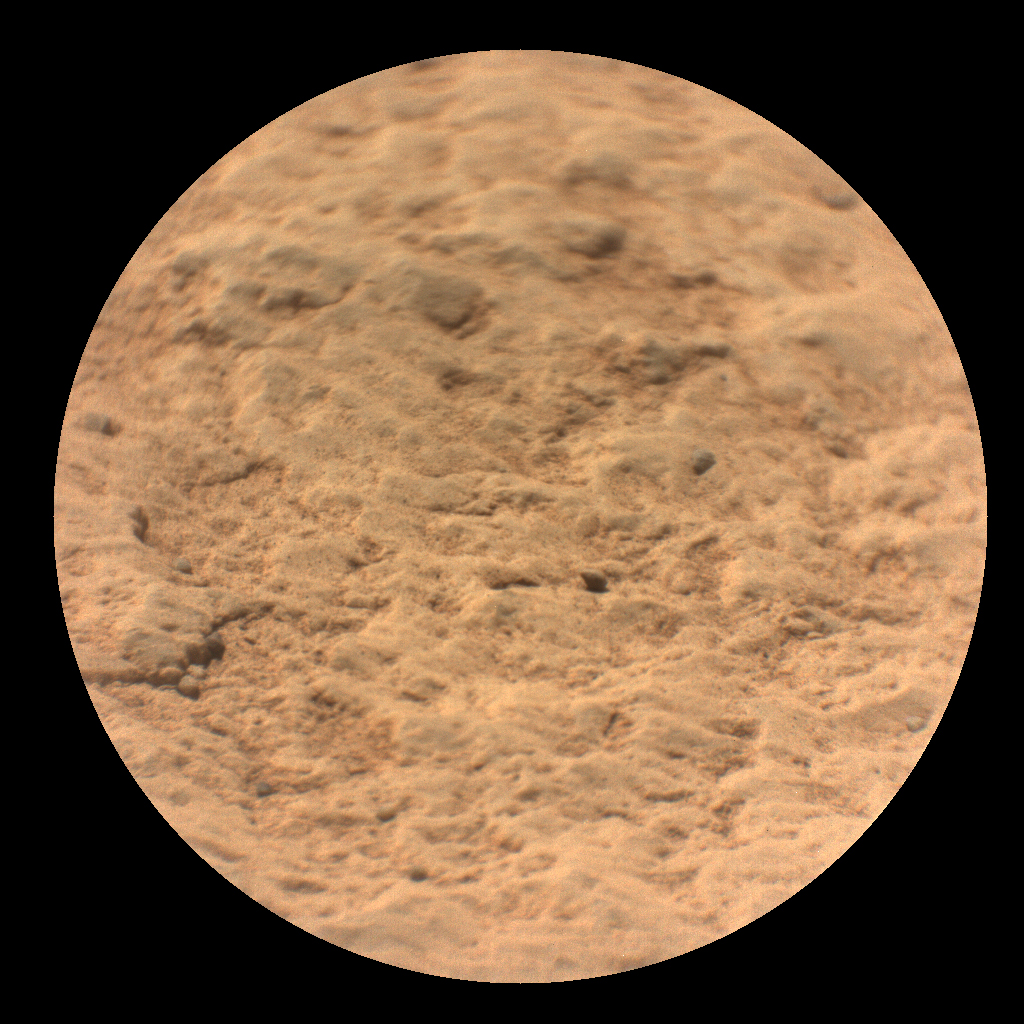

SuperCam Close-Up of Maaz

This image shows a close-up view of the rock target named “Máaz” from the SuperCam instrument on NASA’s Perseverance Mars rover. It was taken by SuperCam’s Remote Micro-Imager (RMI) on March 2, 2021 (the 12th Martian day, or “sol,” Perseverance’s mission on Mars). “Máaz” means Mars in the Navajo language.

Analysis of SuperCam data shows that Máaz has a basaltic composition. It is either an igneous rock or consists of fine grains of igneous material that were cemented together in a watery environment. The target was 10.4 feet (3.17 meters) from the rover. The image field of view is 2.3 inches (6.0 centimeters) in diameter.

A key objective for Perseverance’s mission on Mars is astrobiology, including the search for signs of ancient microbial life. The rover will characterize the planet’s geology and past climate, pave the way for human exploration of the Red Planet, and be the first mission to collect and cache Martian rock and regolith (broken rock and dust).

Subsequent NASA missions, in cooperation with ESA (European Space Agency), would send spacecraft to Mars to collect these sealed samples from the surface and return them to Earth for in-depth analysis.

The Mars 2020 Perseverance mission is part of NASA’s Moon to Mars exploration approach, which includes Artemis missions to the Moon that will help prepare for human exploration of the Red Planet.

NASA’s Jet Propulsion Laboratory, which is managed for NASA by Caltech in Pasadena, California, built and manages operations of the Perseverance rover.

Credit: NASA/JPL-Caltech/LANL/CNES/CNRS